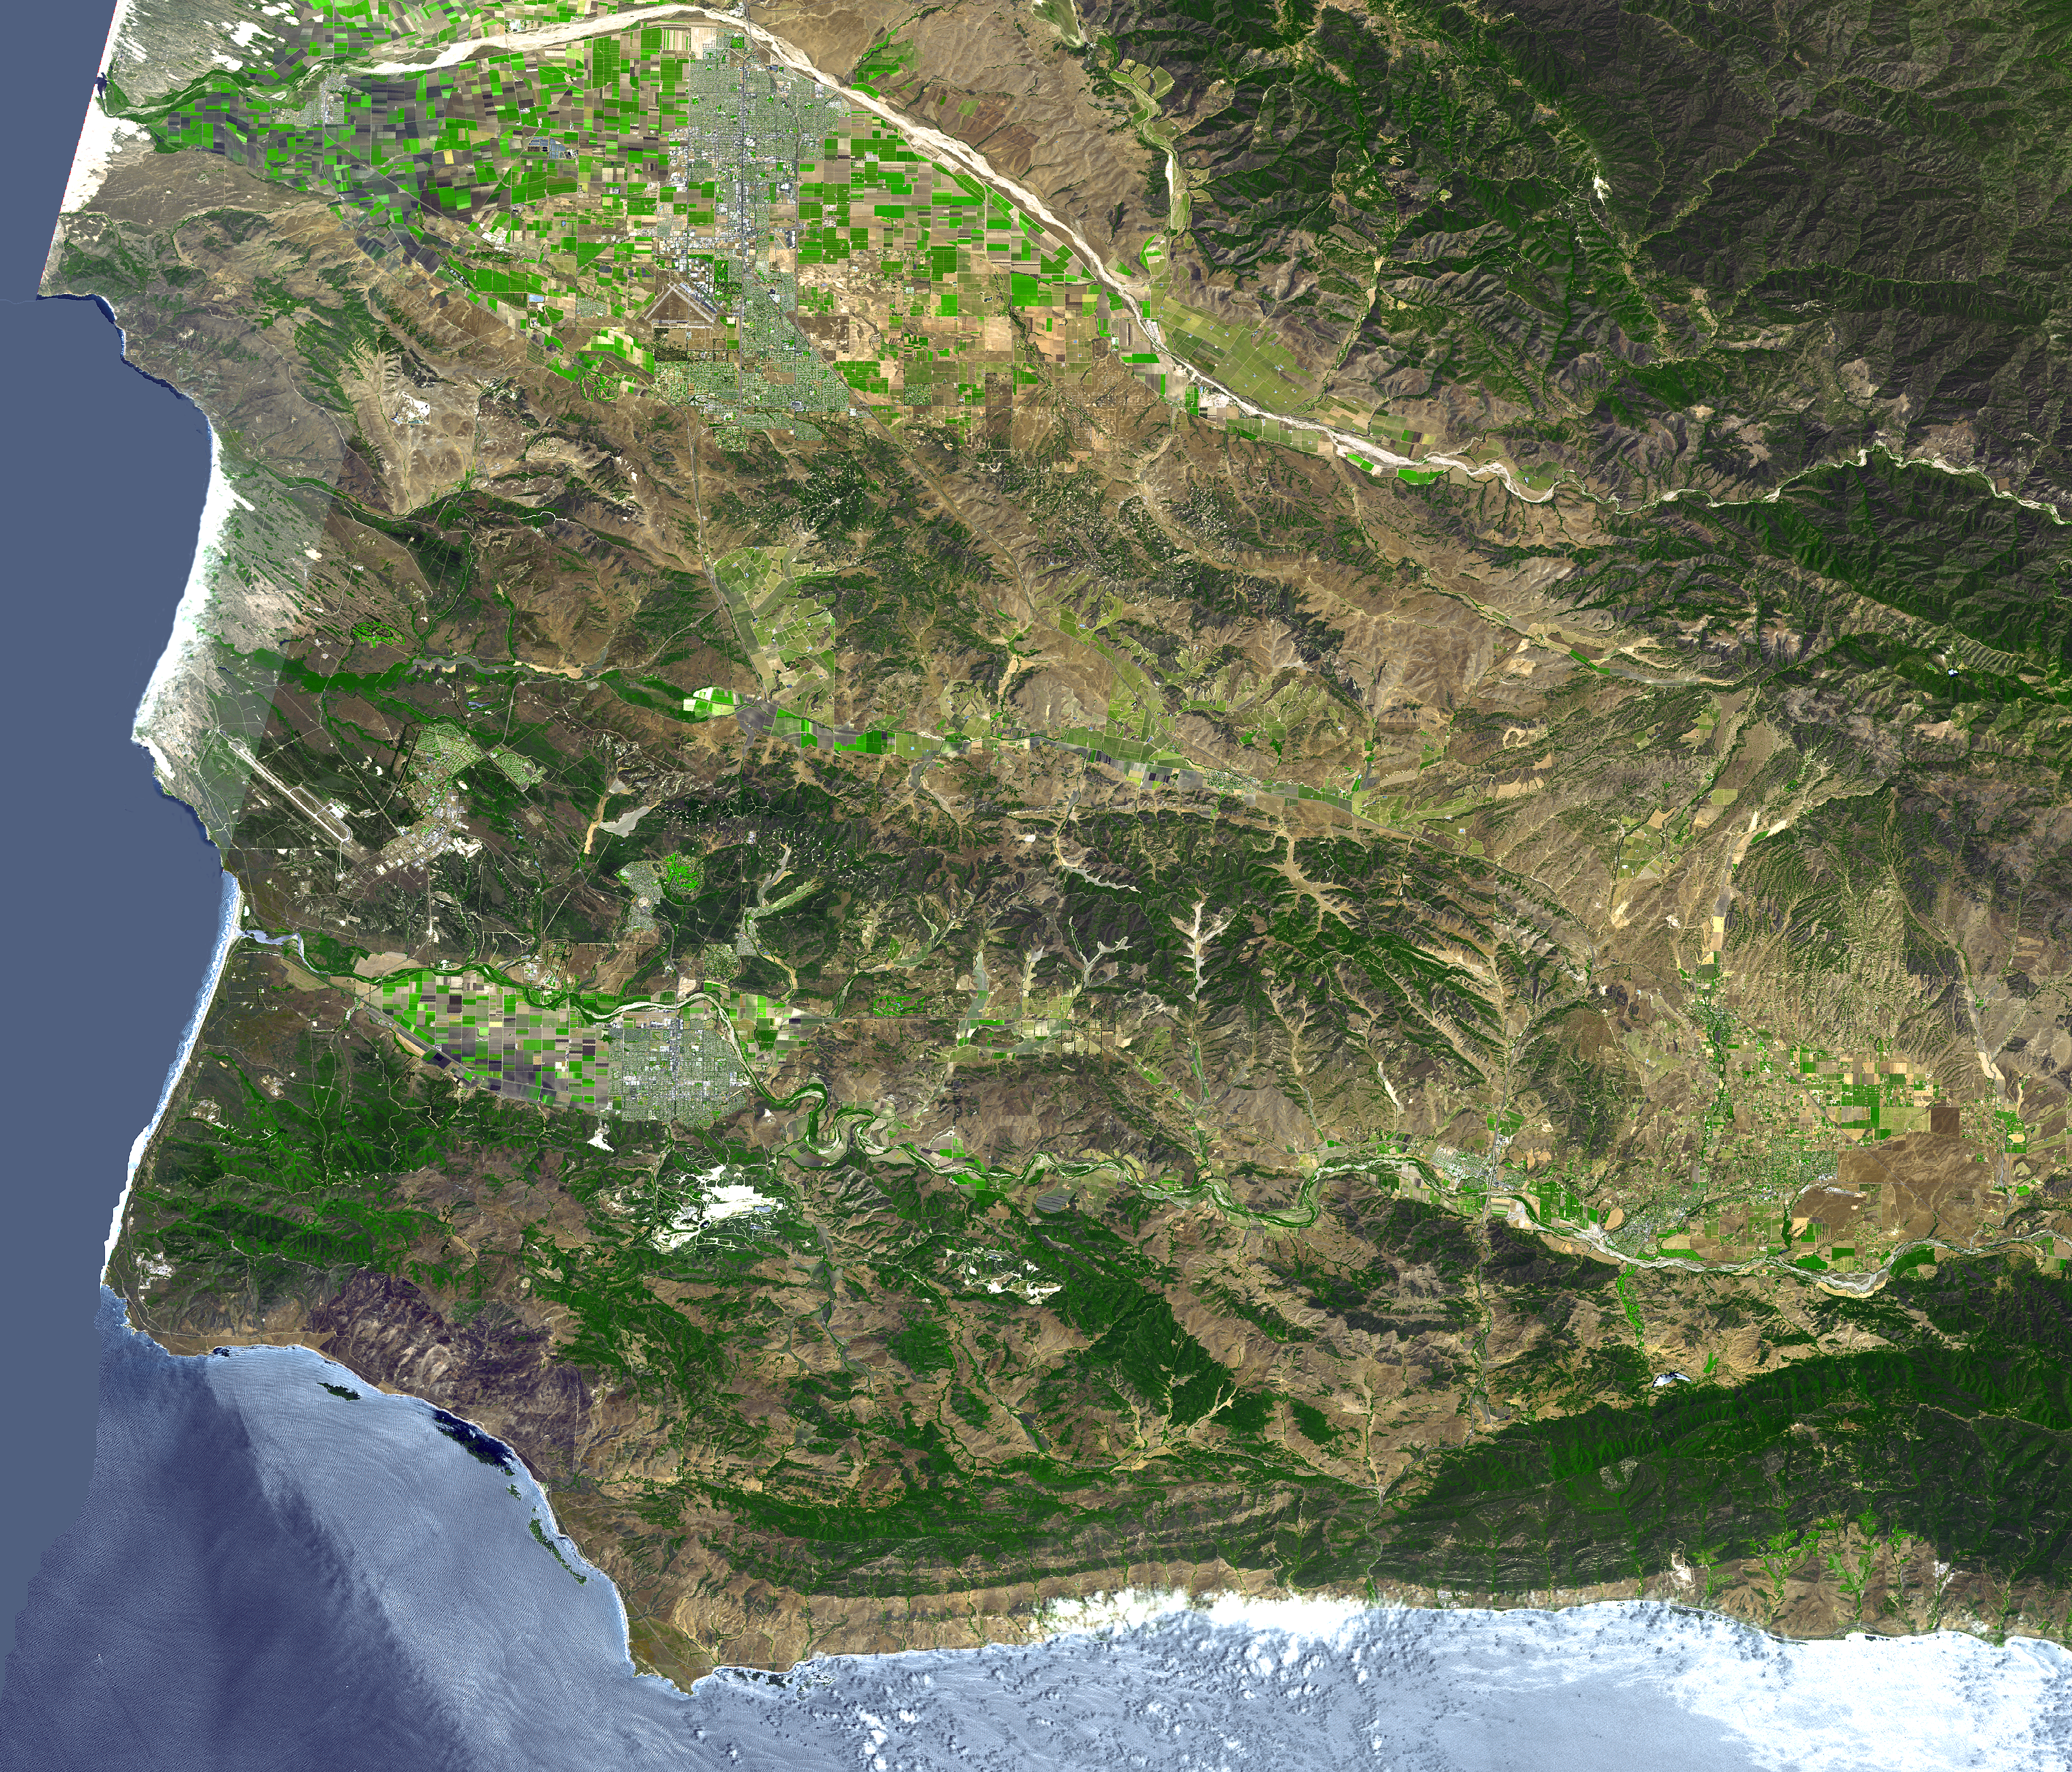

Lompoc, CA

The area around Vandenberg Air Force Base, California is shown in this simulated natural color ASTER image. The city of Santa Maria is at the top left, and Lompoc is at the bottom left. Vandenberg includes the area along the coast and the prominent airport.

This image was acquired on August 31, 2001 by the Advanced Spaceborne Thermal Emission and Reflection Radiometer (ASTER) on NASA’s Terra satellite. With its 14 spectral bands from the visible to the thermal infrared wavelength region, and its high spatial resolution of 15 to 90 meters (about 50 to 300 feet), ASTER images Earth to map and monitor the changing surface of our planet.

ASTER is one of five Earth-observing instruments launched December 18, 1999, on NASA’s Terra satellite. The instrument was built by Japan’s Ministry of Economy, Trade and Industry. A joint U.S./Japan science team is responsible for validation and calibration of the instrument and the data products.

The broad spectral coverage and high spectral resolution of ASTER will provide scientists in numerous disciplines with critical information for surface mapping, and monitoring of dynamic conditions and temporal change. Example applications are: monitoring glacial advances and retreats; monitoring potentially active volcanoes; identifying crop stress; determining cloud morphology and physical properties; wetlands evaluation; thermal pollution monitoring; coral reef degradation; surface temperature mapping of soils and geology; and measuring surface heat balance.

Dr. Anne Kahle at NASA’s Jet Propulsion Laboratory, Pasadena, California, is the U.S. Science team leader; Bjorn Eng of JPL is the project manager. The Terra mission is part of NASA’s Earth Science Enterprise, a long- term research effort to understand and protect our home planet. Through the study of Earth, NASA will help to provide sound science to policy and economic decision-makers so as to better life here, while developing the technologies needed to explore the universe and search for life beyond our home planet.

Size: 73.4 x 62.8 km (45.5 x 38.9 miles)
Location: 34.7 deg. North lat., 120.3 deg. West long.
Orientation: North at top
Image Data: ASTER bands 1,2, and 3.
Original Data Resolution: 15 m
Date Acquired: August 31, 2001

Credit: NASA/GSFC/METI/ERSDAC/JAROS, and U.S./Japan ASTER Science Team